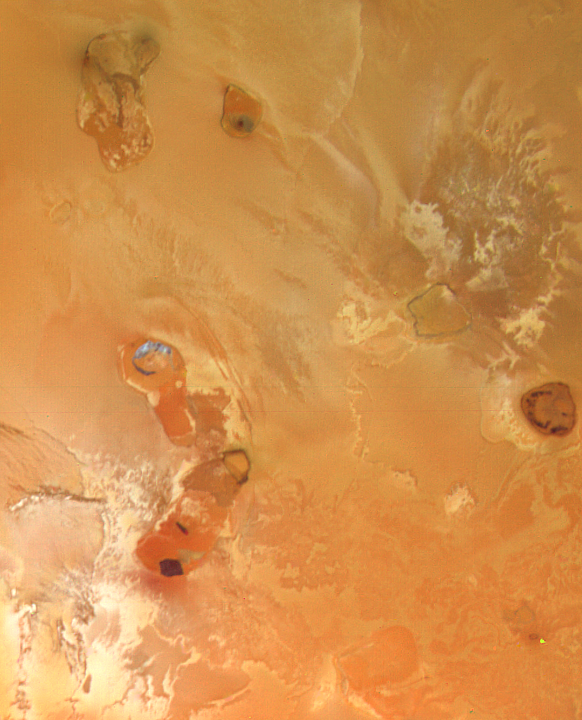

Volcanic Caldera on Io

This photograph of Jupiter’s satellite Io shows what appears to be a volcanic caldera that is venting gasses (the bright blue patch at left center). In the photo is a network of volcanic calderas with dark floors linked by bright red materials. The northernmost caldera has a bright blue patch on the floor. Scientists believe the bright blue patch may be clouds of gas issuing from volcanic vents. The gas clouds may condense to form extremely fine particles that appear blue. Since Voyager 1’s infrared spectrometer has discovered sulfur dioxide on Io, it is possible that sulfur dioxide is the main component of the clouds. Sulfur dioxide clouds would rapidly freeze and snow back to the surface. It is also possible that dark areas in the floors of the calderas are pools of molten sulfur, a very dark form of sulfur. The picture was taken March 5, 1979, as Voyager 1 approached Io. Photo was taken from 80,500 miles (129,600 kilometers). The Voyager Project is managed and controlled for NASA’s Office of Space Science by the Jet Propulsion Laboratory.

Credit: NASA/JPL